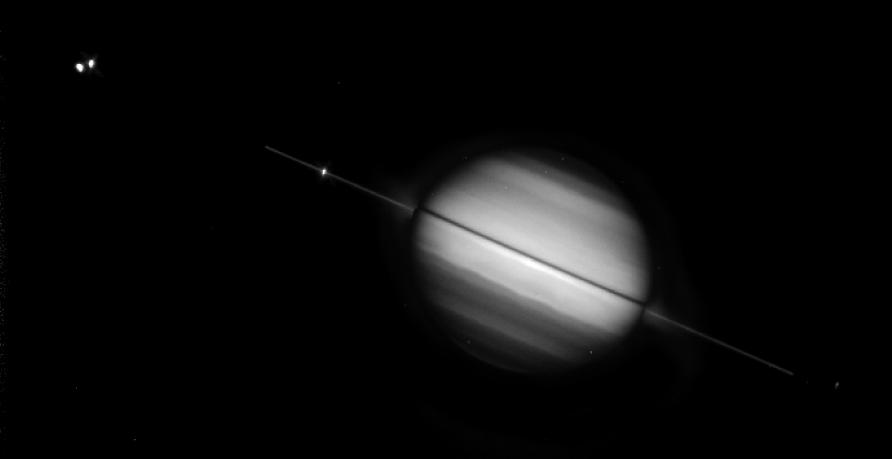

Hubble again views Saturn’s Rings Edge-on

Saturn’s magnificent ring system is seen tilted edge-on — for the second time this year — in this NASA Hubble Space Telescope picture taken on August 10, 1995, when the planet was 895 million miles (1,440 million kilometers) away. Hubble snapped the image as Earth sped back across Saturn’s ring plane to the sunlit side of the rings. Last May 22, Earth dipped below the ring plane, giving observers a brief look at the backlit side of the rings. Ring-plane crossing events occur approximately every 15 years. Earthbound observers won’t have as good a view until the year 2038. Several of Saturn’s icy moons are visible as tiny starlike objects in or near the ring plane. They are from left to right, Enceladus, Tethys, Dione and Mimas. “The Hubble data shows numerous faint satellites close to the bright rings, but it will take a couple of months to precisely identify them,” according to Steve Larson (University of Arizona). During the May ring plane crossing, Hubble detected two, and possibly four, new moons orbiting Saturn. These new observations also provide a better view of the faint E ring, “to help determine the size of particles and whether they will pose a collision hazard to the Cassini spacecraft,” said Larson. The picture was taken with Hubble’s Wide Field Planetary Camera 2 in wide field mode. This image is a composite view, where a long exposure of the faint rings has been combined with a shorter exposure of Saturn’s disk to bring out more detail. When viewed edge-on, the rings are so dim they almost disappear because they are very thin — probably less than a mile thick.

The Wide Field/Planetary Camera 2 was developed by the Jet Propulsion Laboratory and managed by the Goddard Space Flight Center for NASA’s Office of Space Science.

Credit: NASA/JPL/STScI